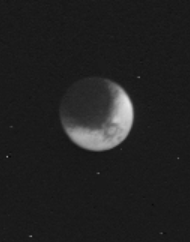

Iapetus

A large circular feature about 200 kilometers (120 miles) across with a dark spot in its center is visible in this photograph of Saturn’s satellite Iapetus taken Nov. 12, 1980 from a distance of 3.2 million kilometers (1.9 million miles). The satellite’s leading hemisphere is to the left, and the trailing hemisphere, which is about four to five times brighter, is to the right. The large circular feature is most probably a large impact structure outlined by dark material, possibly thrown out by the impact. The Voyager Project is managed for NASA by the Jet Propulsion Laboratory, Pasadena, Calif.

Credit: NASA/JPL